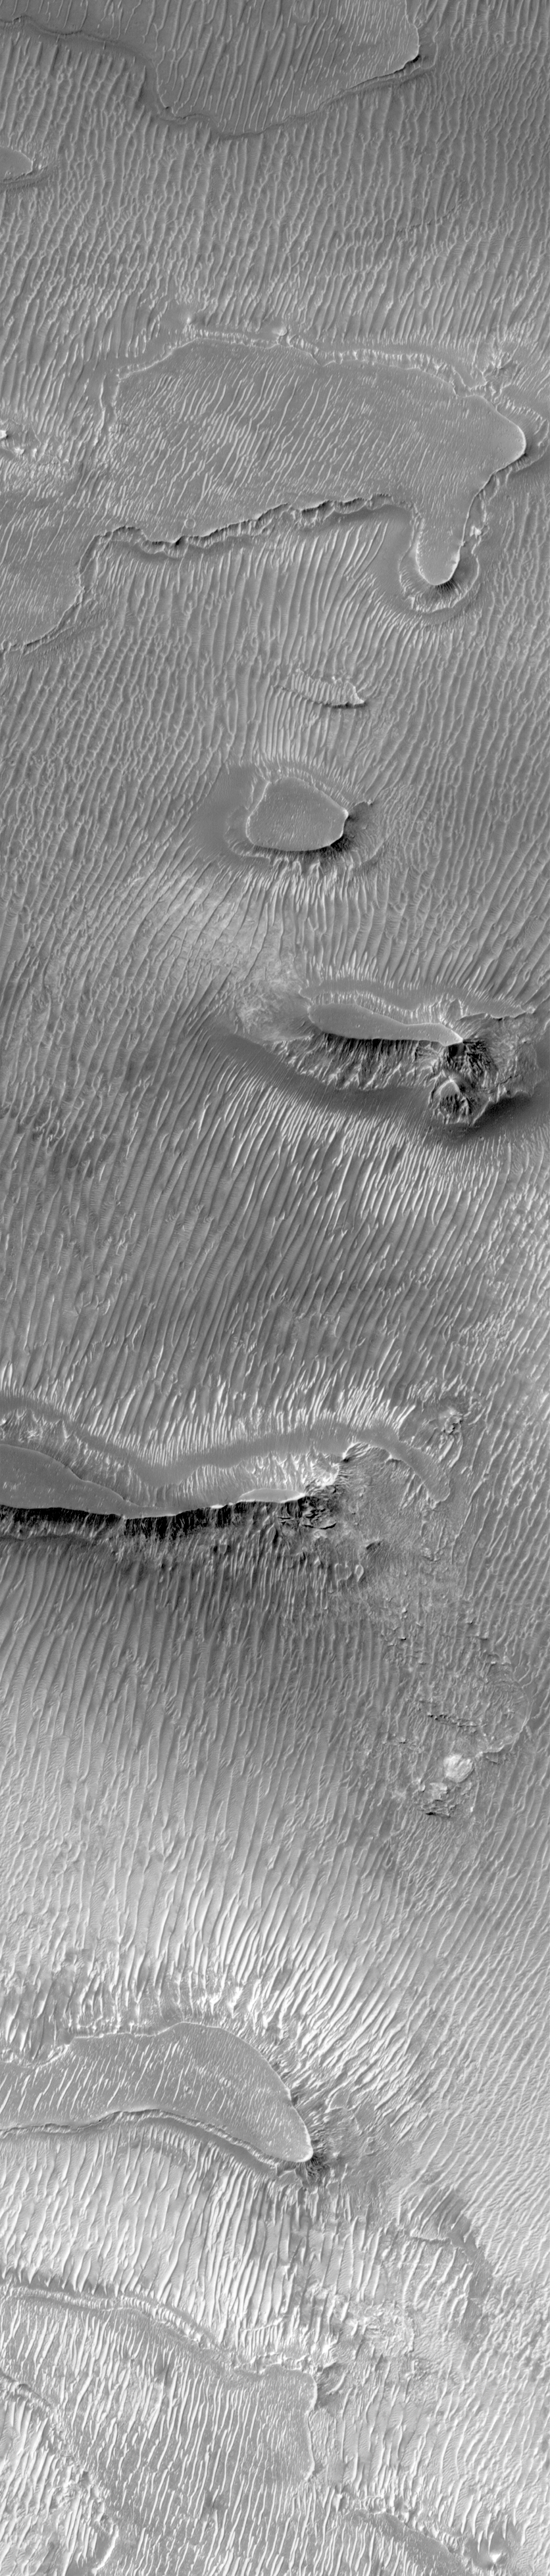

Ridged Terrain on the Floor Melas Chasma

Are these dunes? One of the most puzzling findings of the Mars Global Surveyor Mars Orbiter Camera investigation has been the discovery of many surfaces of sharp, parallel ridges and grooves that–at first glance–look like dunes, but upon closer inspection turn out to be something else. They aren’t dunes because they occur too close together, their crests are too sharp, and their slopes are too symmetrical. In most places that they occur on Mars, they appear to be occurring within a specific layer of (usually) dark material. Exactly what processes make these ridges is a mystery, but it clearly involves some sort of erosion. Dark mesas in this picture of the floor of Melas Chasma in the Valles Marineris system are developing sharp, parallel troughs and pits that appear to eventually erode to become the fields of ridges seen throughout the rest of the image. Dark, ridged surfaces like this are common in the central floors of Valles Marineris and elsewhere in the equatorial regions of Mars, and present a type of surface that may need to be avoided by future Mars landers. This image, illuminated by sunlight from the left, covers an area 3 kilometers (1.9 miles) wide and 14.5 kilometers (9 miles) long. The scene is located near 8.8°S, 76.8°W and was acquired on March 22, 1999.

Credit: NASA/JPL/MSSS